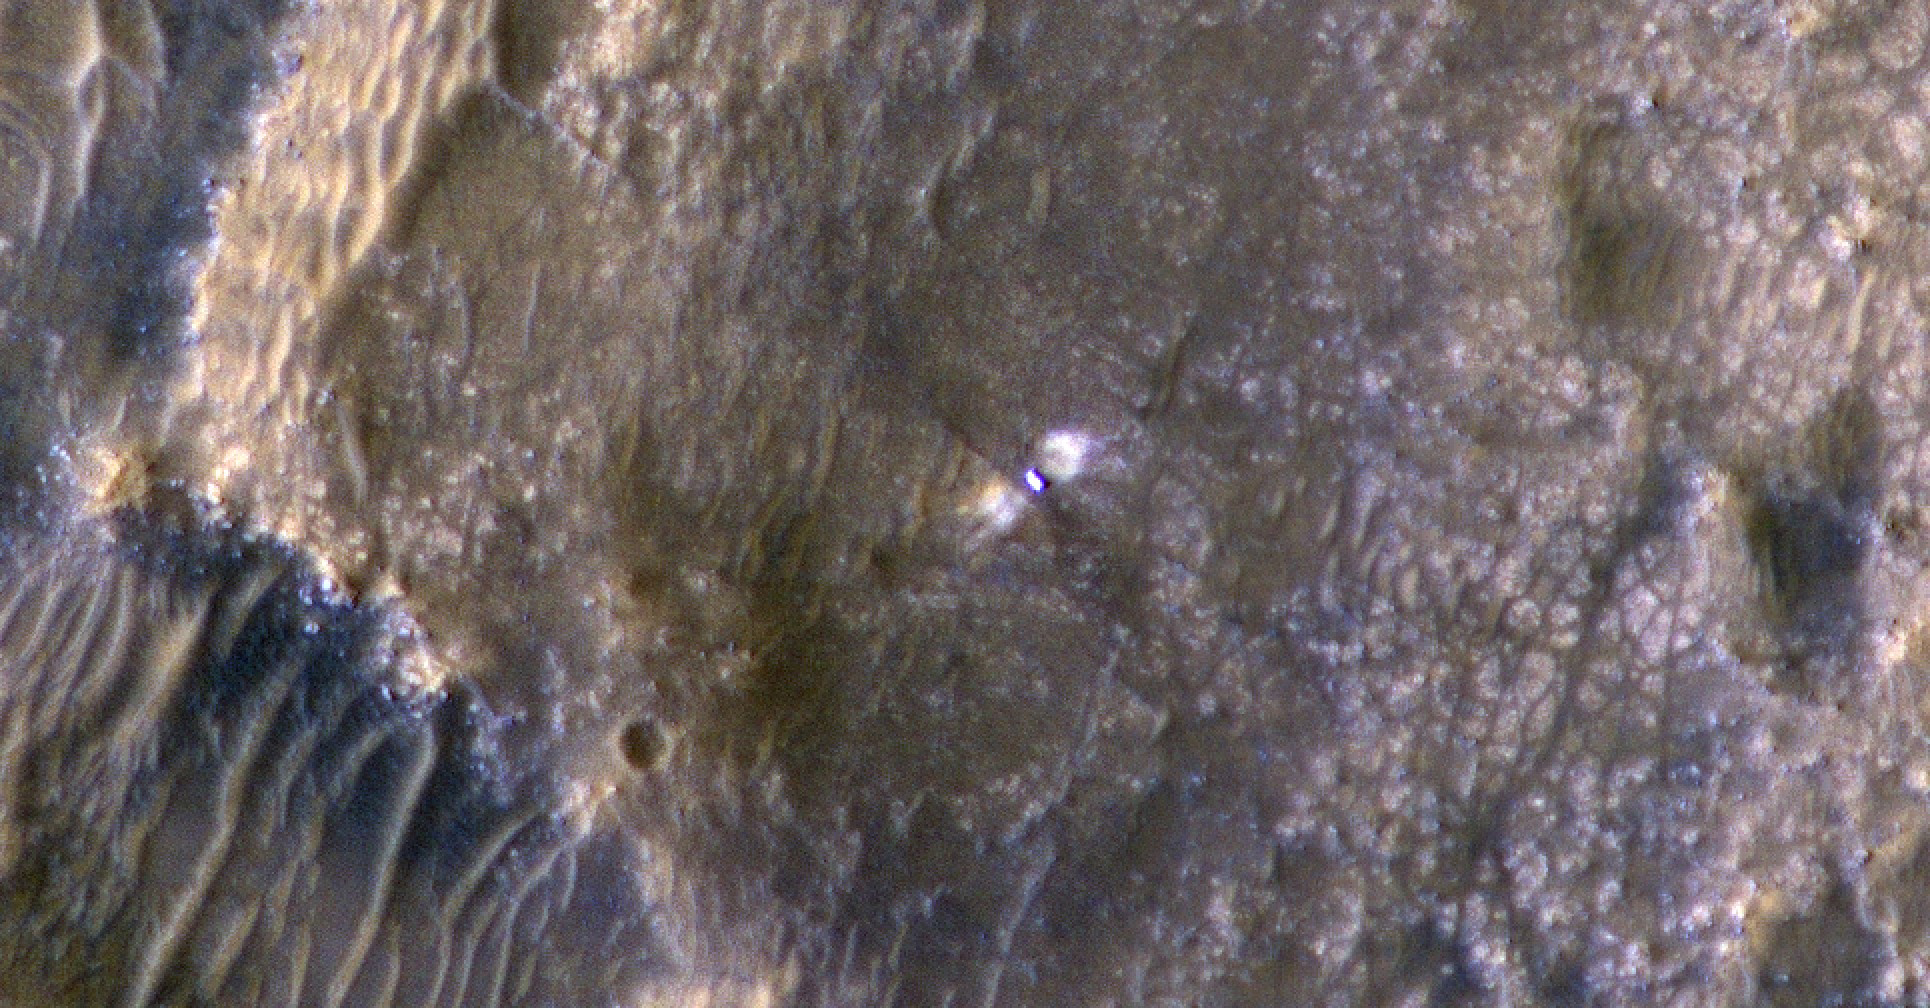

HiRISE Views Perseverance After Landing

The High-Resolution Science Experiment (HiRISE) camera aboard NASA’s Mars Reconnaissance Orbiter (MRO) took this image of the Perseverance rover on Feb. 24, 2021. The false-color image shows a ring of blast marks where thrusters from the rover’s descent stage blew away dust during landing on Feb. 18, 2021.

By rolling MRO to the side (18 degrees for this image) as it passes over Perseverance every few days, the mission team enables HiRISE to see the rover. Perseverance is about 10 feet by 9 feet (3 by 2.7 meters) in size and is about 180 miles (290 kilometers) away from HiRISE in this image.

MRO’s mission is managed by NASA’s Jet Propulsion Laboratory, a division of Caltech in Pasadena, California, for NASA’s Science Mission Directorate in Washington. Lockheed Martin Space in Denver built the spacecraft. The University of Arizona in Tucson provided and operates HiRISE.

Credit: NASA/JPL-Caltech/University of Arizona